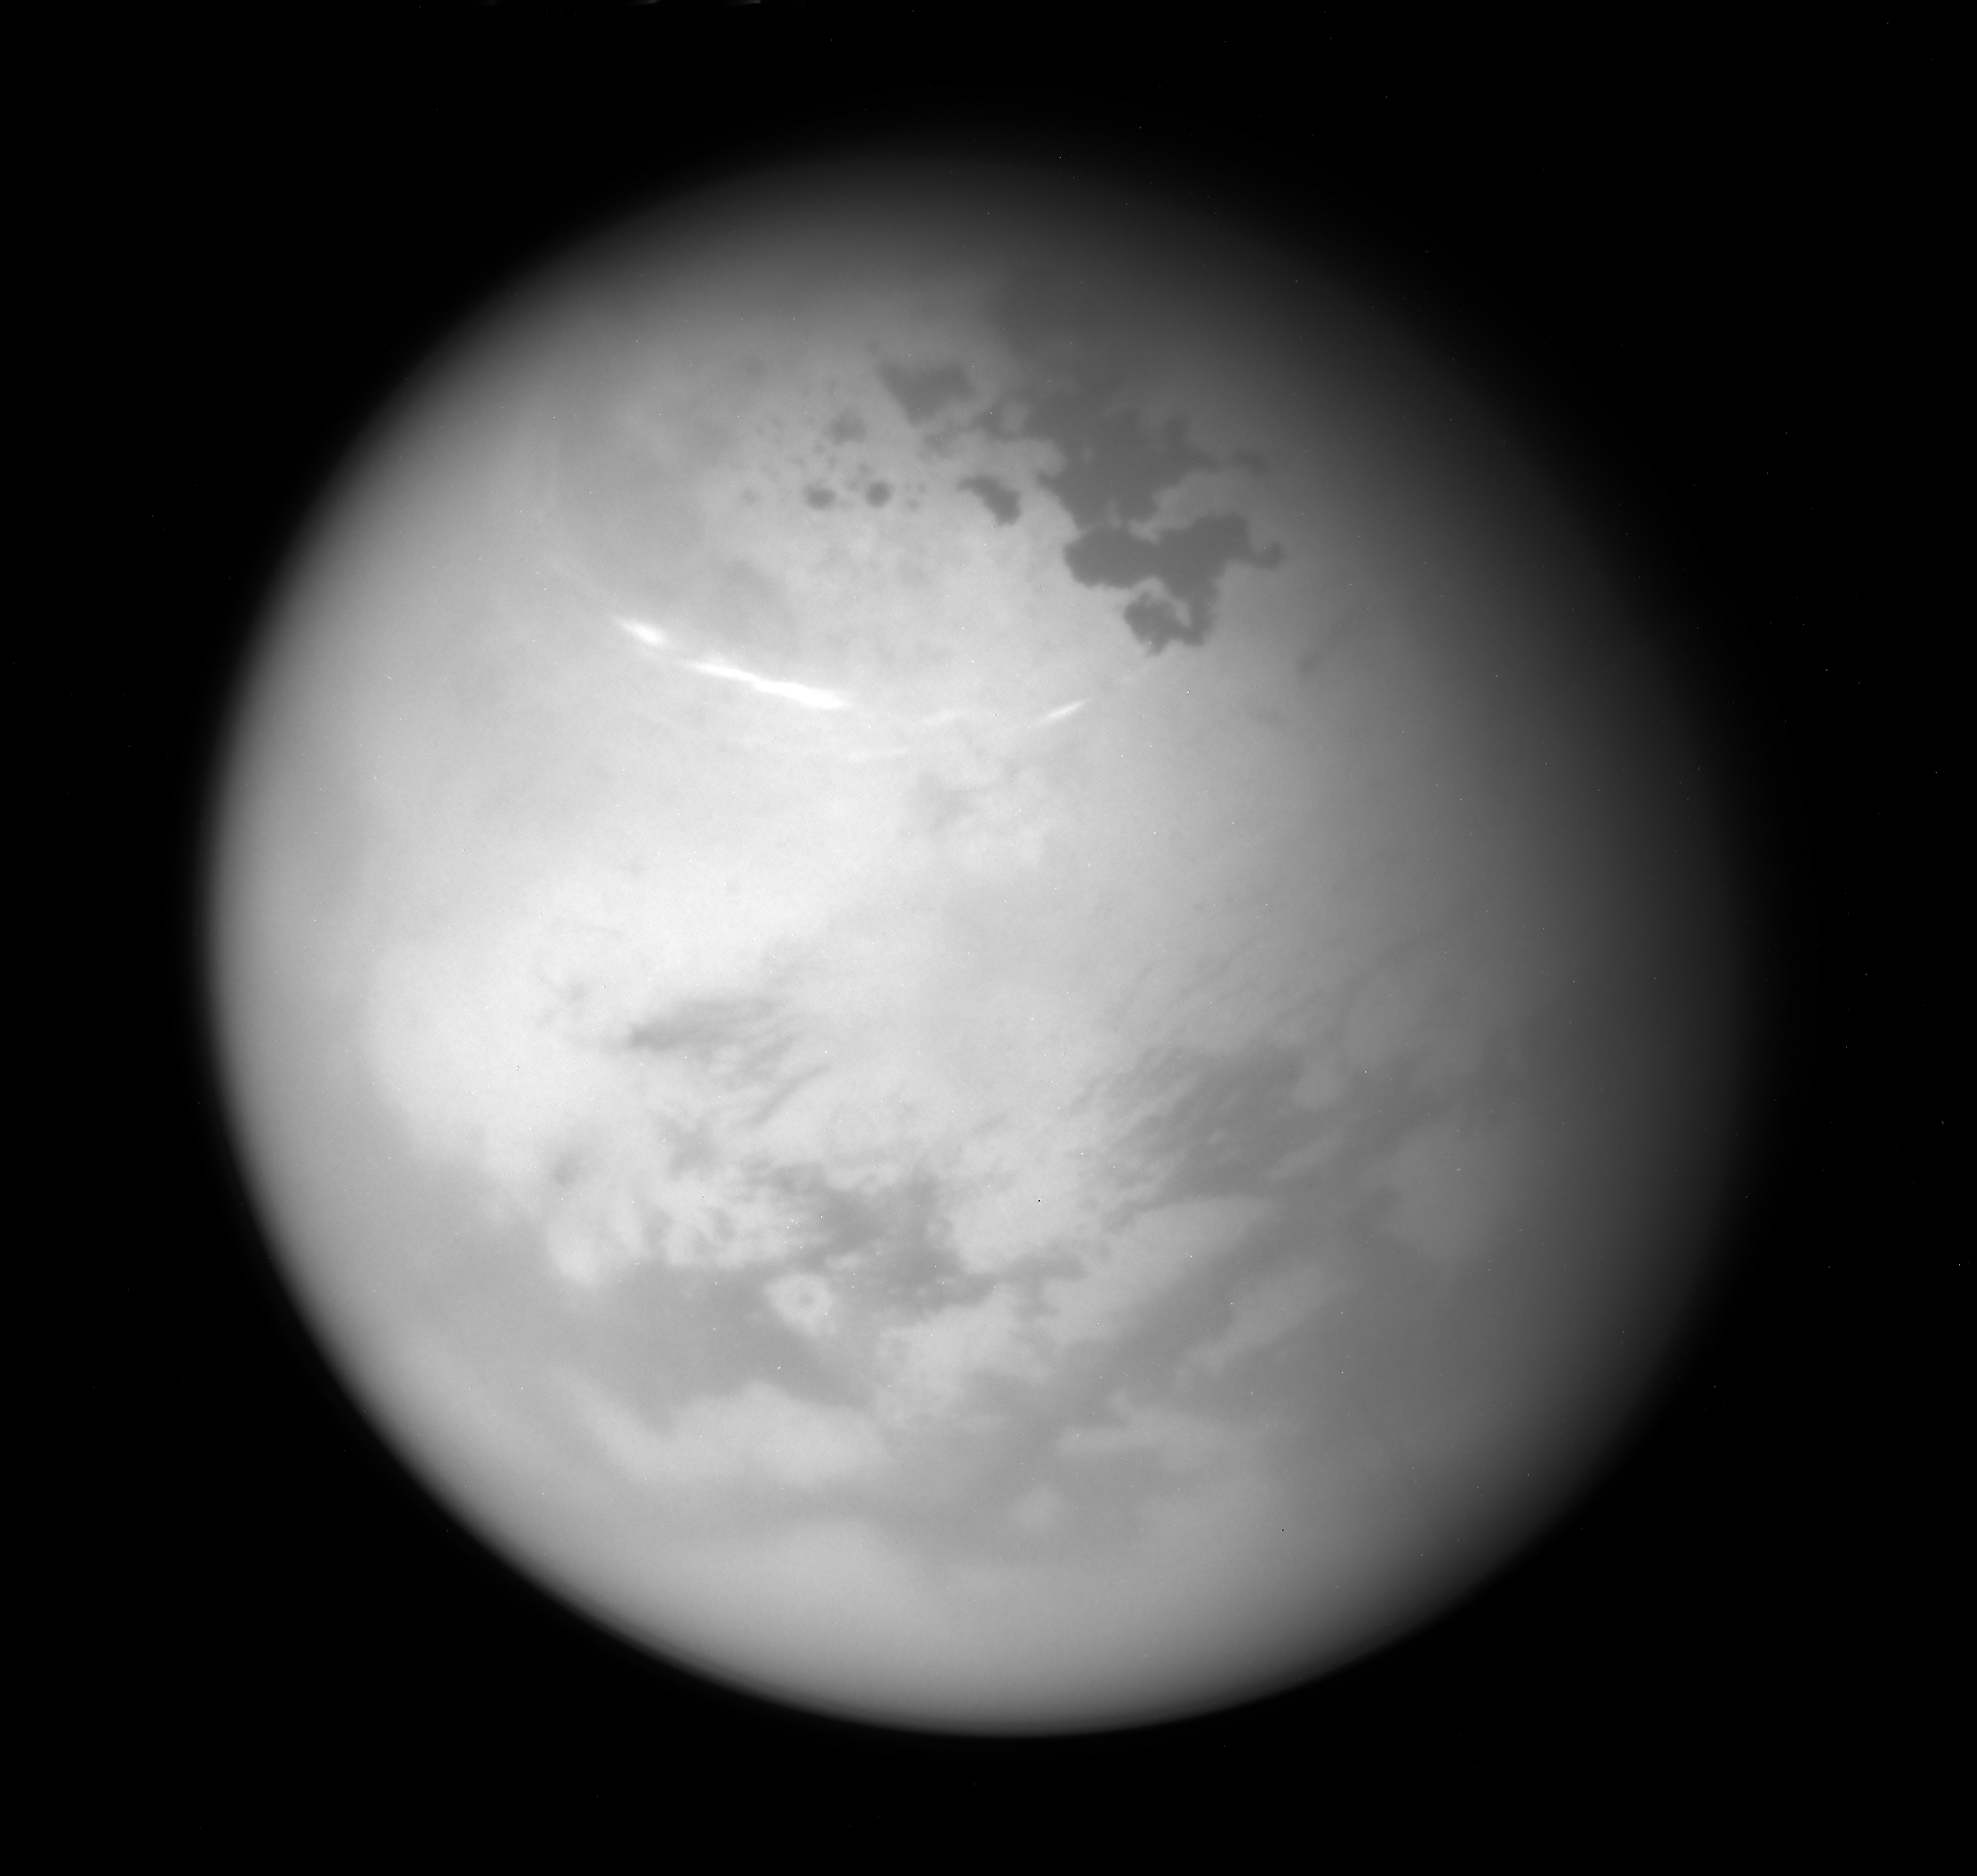

Northern Summer on Titan

NASA’s Cassini spacecraft sees bright methane clouds drifting in the summer skies of Saturn’s moon Titan, along with dark hydrocarbon lakes and seas clustered around the north pole.

Compared to earlier in Cassini’s mission, most of the surface in the moon’s northern high latitudes is now illuminated by the sun. (See PIA08363 for a view of the northern hemisphere from 2007.) Summer solstice in the Saturn system occurred on May 24, 2017.

The image was taken with the Cassini spacecraft narrow-angle camera on June 9, 2017, using a spectral filter that preferentially admits wavelengths of near-infrared light centered at 938 nanometers. Cassini obtained the view at a distance of about 315,000 miles (507,000 kilometers) from Titan.

The Cassini mission is a cooperative project of NASA, ESA (the European Space Agency) and the Italian Space Agency. The Jet Propulsion Laboratory, a division of the California Institute of Technology in Pasadena, manages the mission for NASA’s Science Mission Directorate, Washington. The Cassini orbiter and its two onboard cameras were designed, developed and assembled at JPL. The imaging operations center is based at the Space Science Institute in Boulder, Colorado.

Credit: NASA/JPL-Caltech/Space Science Institute